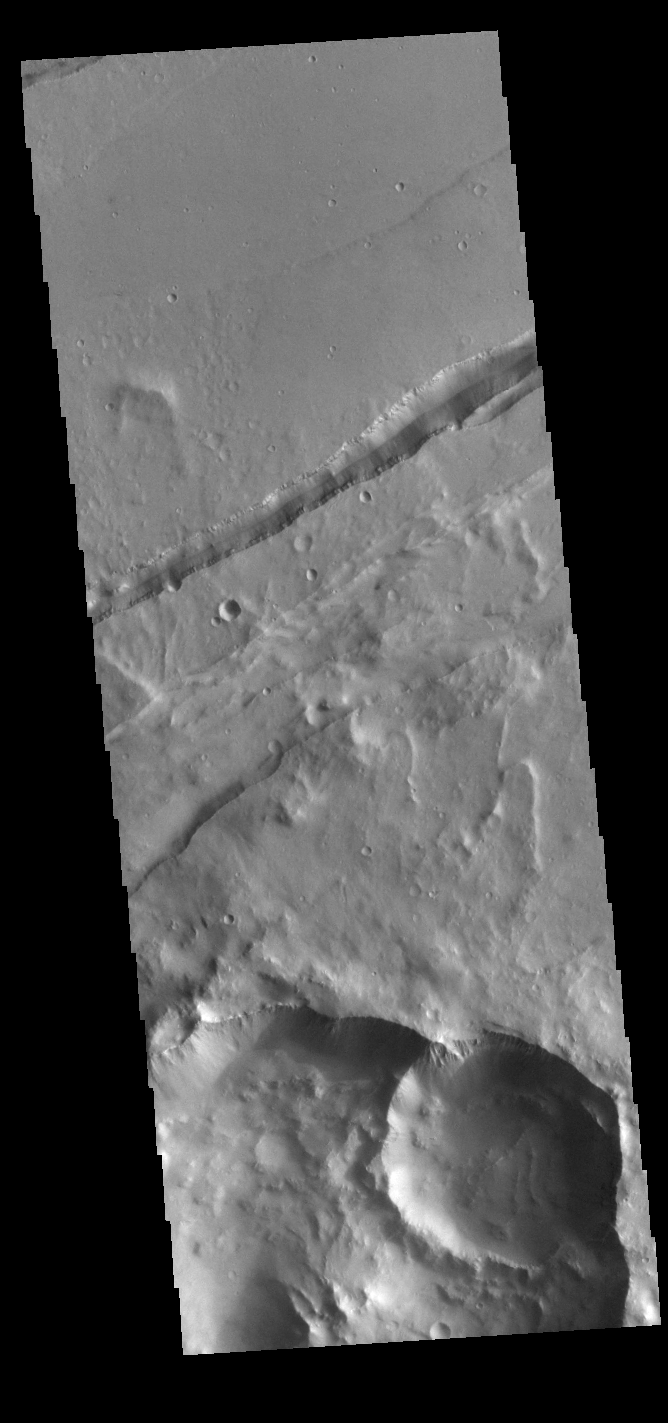

Sirenum Fossae

This VIS image shows a section of Sirenum Fossae. The linear depression was created by tectonic forces stretching the surface. Paired faults allow blocks of the surface to slide down into the open space. The linear depression is called a graben.

Credit: NASA/JPL-Caltech/ASU